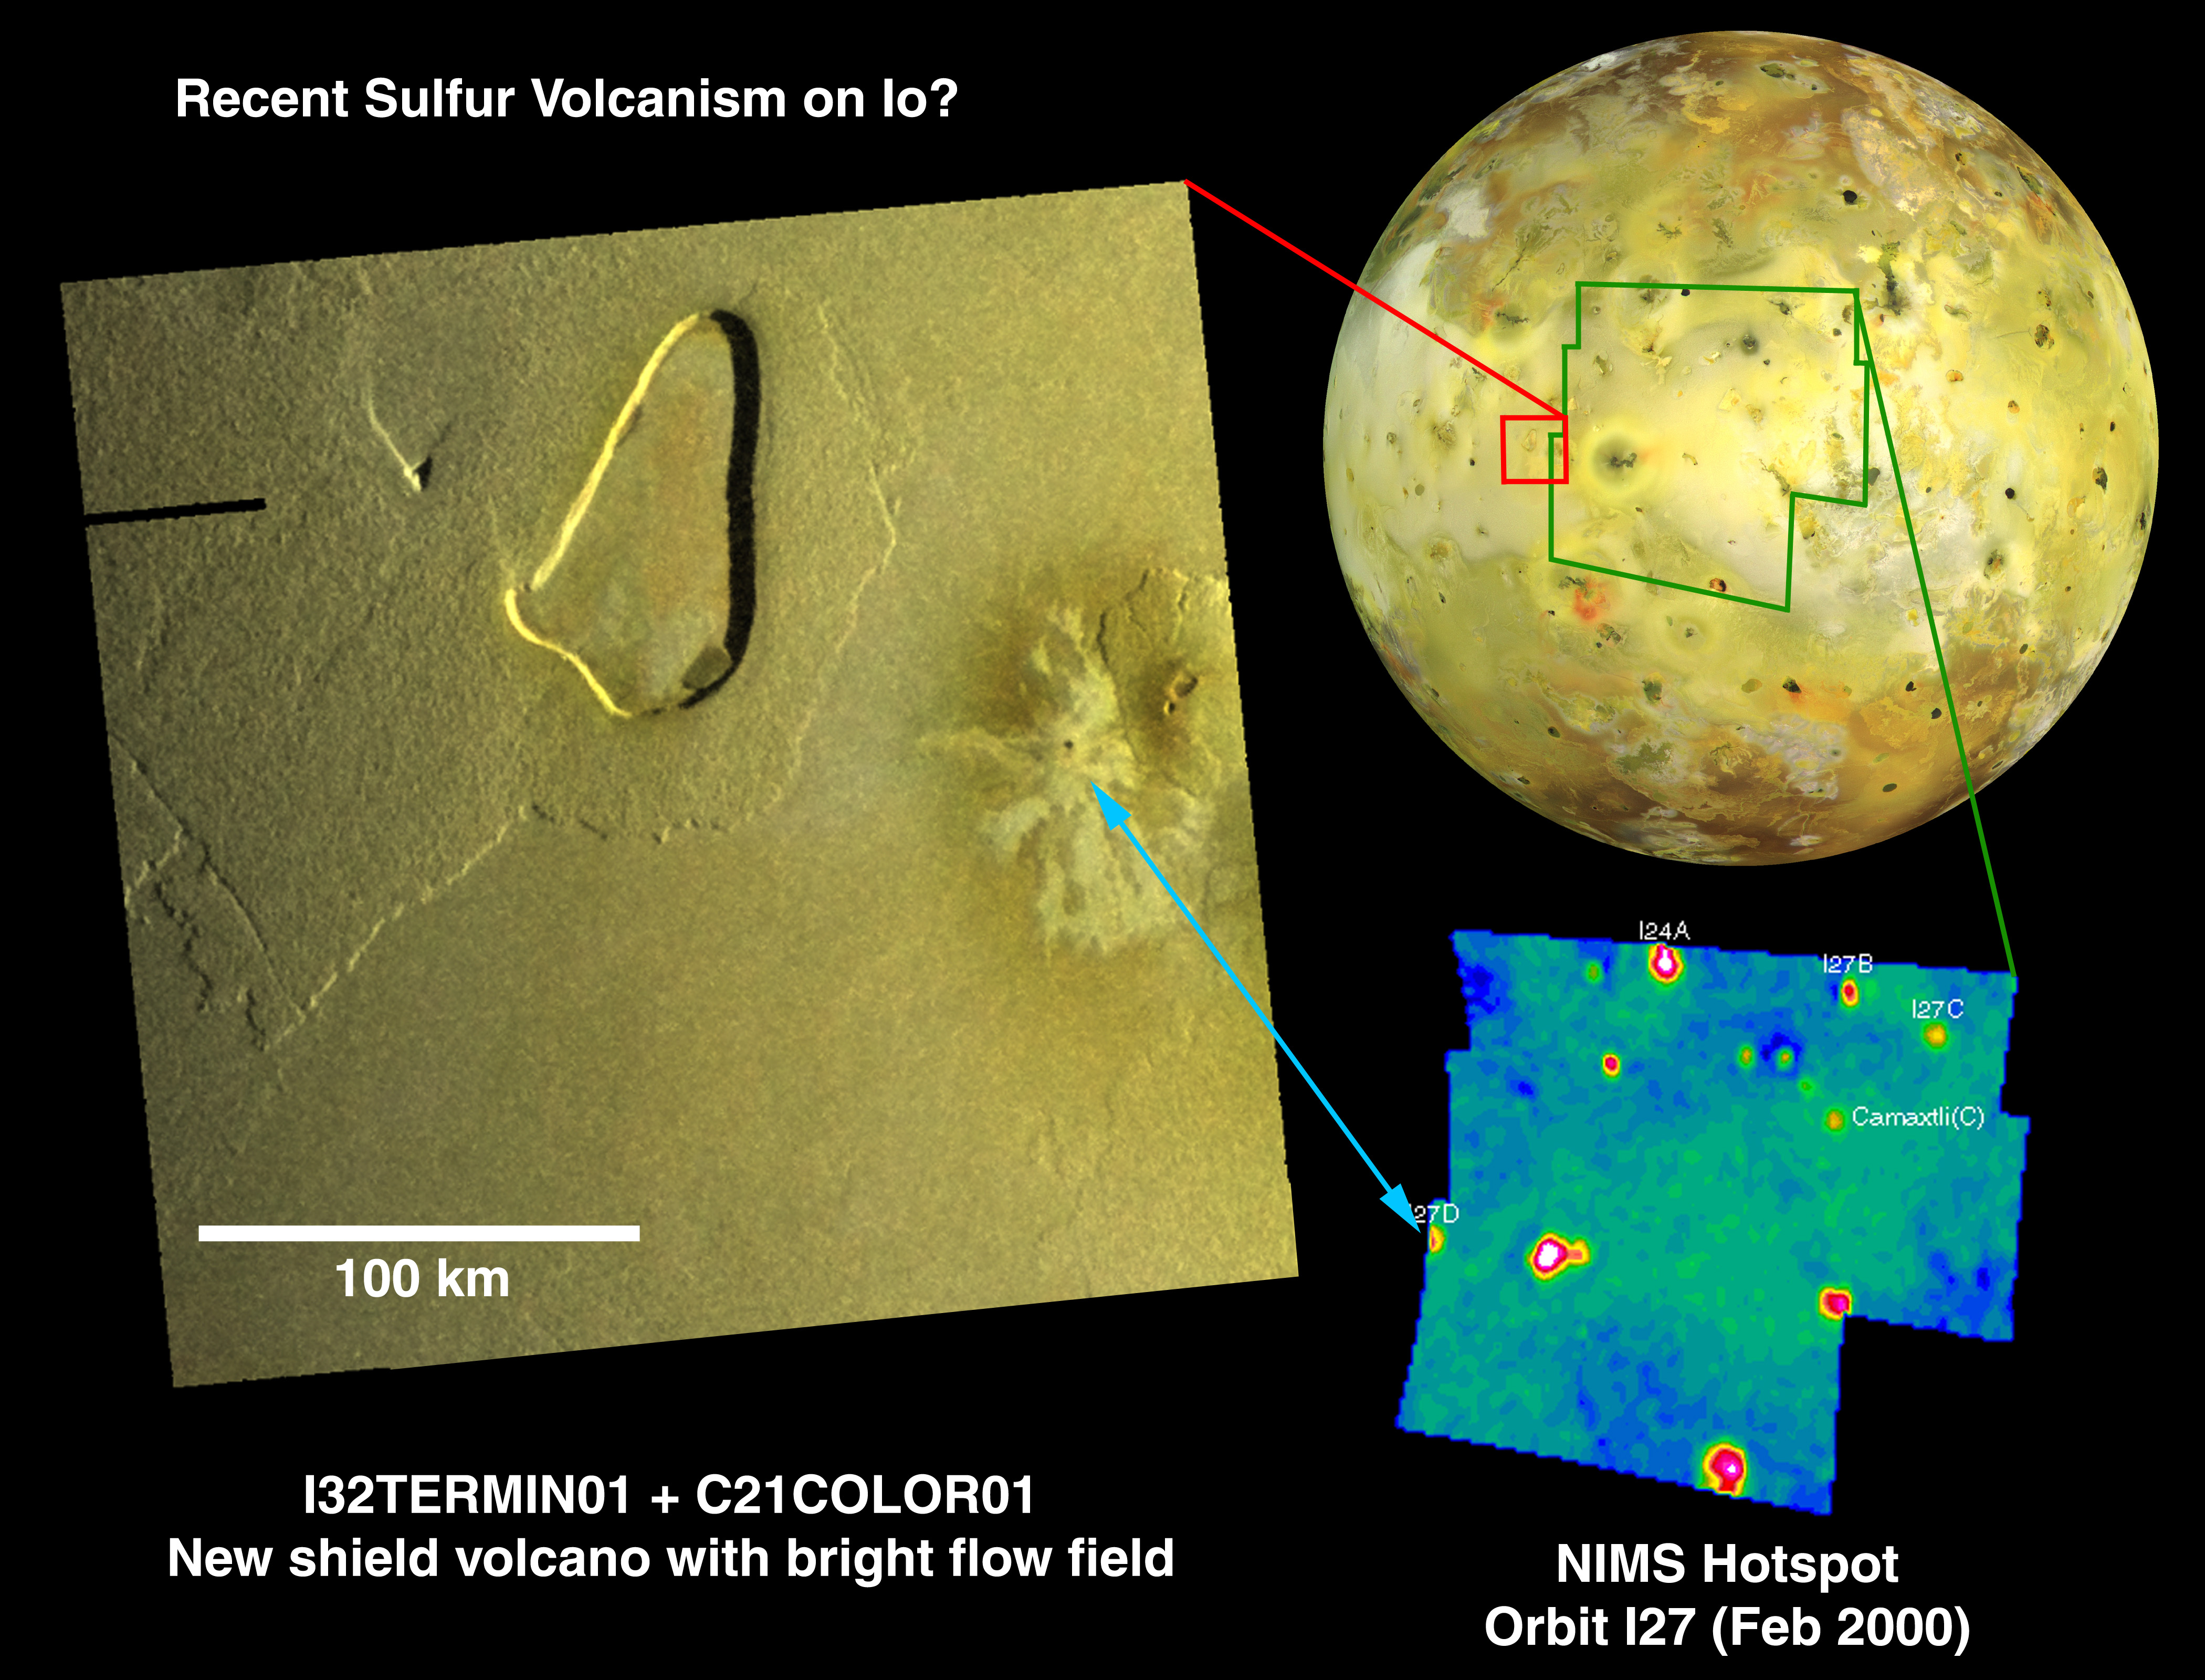

Potential Source of Sulfur Flow on Io

A field of bright lava flows next to a shield volcano could be a source of recent sulfur volcanism on Io, as detected by instruments aboard NASA’s Galileo spacecraft.

The mosaic at left combines higher-resolution images (330 meters or about 1080 feet per picture element) taken in October 2001 with lower-resolution color images (1.4 kilometers or 0.9 mile per picture element) taken in July 1999 by Galileo’s solid-state imaging camera.

By comparing these images with a map of hot spots taken in February by Galileo’s near-infrared mapping spectrometer (lower right), Galileo scientists noted that a new hot spot west of the active volcano Prometheus became bright in February 2000 and dimmed later. This hot spot appears to correspond with the bright flow field just west of a recently discovered shield volcano (see PIA03532), which is the only fresh volcanic material in the area.

The relatively low intensity of the February 2000 hot spot in the infrared data suggests a low-temperature eruption, consistent with sulfur lava rather than silicate lava as found elsewhere on Io and also on Earth. Sulfur lavas are thought to cool to a gray-yellow color on Io, as seen in the new flow field visible in the camera image. This bright flow field could be the best example of active sulfur lava flows deposited on Io during the Galileo mission. At upper right is a global view of Io showing the location of the more-detailed images.

The low temperature of this hot spot differs from many of Io’s other active volcanoes, such as Pele, Tvashtar and Prometheus. Intense tidal flexing of Io helps keep the moon’s interior molten, at some places producing silicate lavas hotter than any seen on Earth in billions of years. Io has the greatest known diversity of volcanic activity in the solar system.

North is to the top of all these images.

The Jet Propulsion Laboratory, a division of the California Institute of Technology in Pasadena, manages the Galileo mission for NASA’s Office of Space Science, Washington, D.C.

Credit: NASA/JPL/Arizona State University/University of Arizona